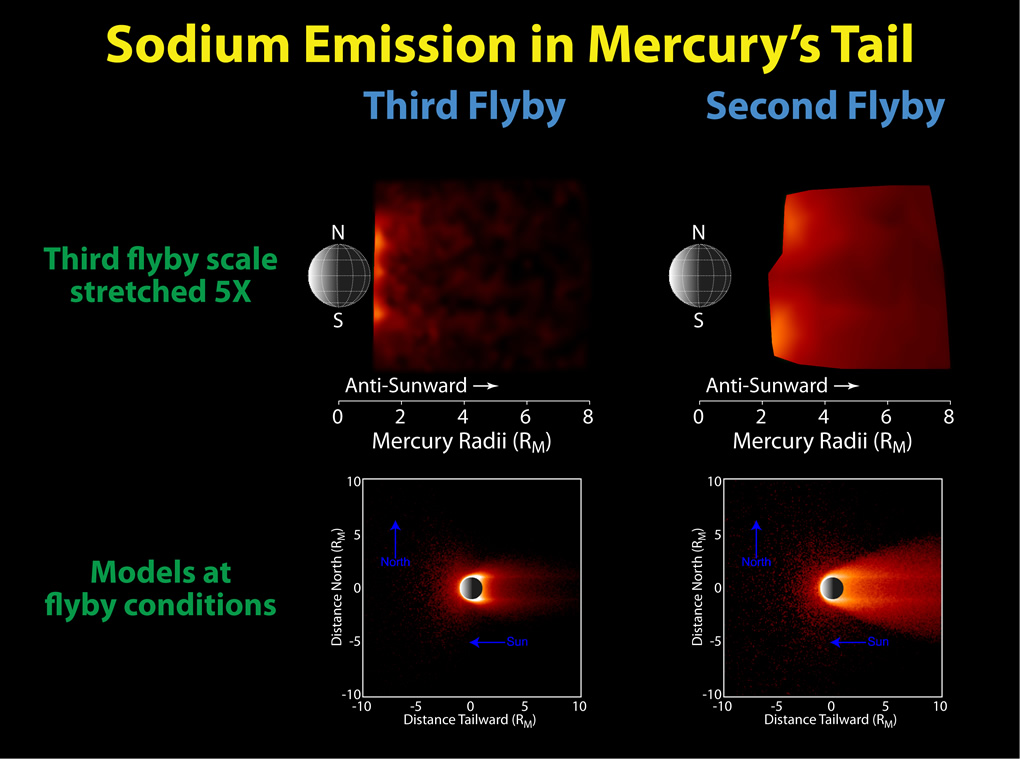

Modeling the “Seasons” of Mercury’s Tail

Comparisons of the neutral sodium observed during the second and third Mercury flybys to models are shown in this figure. The top left and right panels show the same observations as the image released Tuesday, but the color scale for the third flyby has been stretched to show the distribution of sodium more clearly. As in previous flybys, the distinct north and south enhancements in the emission that result from material being sputtered from the surface at high latitudes on the dayside are seen. The lower two panels show Monte Carlo models of the sodium abundance in Mercury’s exosphere for conditions similar to those during the two flybys. These models illustrate that the “disappearance” of Mercury’s neutral sodium tail is consistent with the change in conditions. Observations of the sodium exosphere and tail throughout Mercury’s orbit during MESSENGER’s orbital mission phase will enable such “seasonal” effects to be studied. Refinement of models similar to these will lead to an improved understanding of the source and loss processes and their variations among Mercury’s different exospheric “seasons.”

Date Acquired: October 6, 2008, and September 29, 2009
Instrument: Mercury Atmospheric and Surface Composition Spectrometer (MASCS)

These images are from MESSENGER, a NASA Discovery mission to conduct the first orbital study of the innermost planet, Mercury. For information regarding the use of images, see the MESSENGER image use policy.

Credit: NASA/Johns Hopkins University Applied Physics Laboratory/Carnegie Institution of Washington